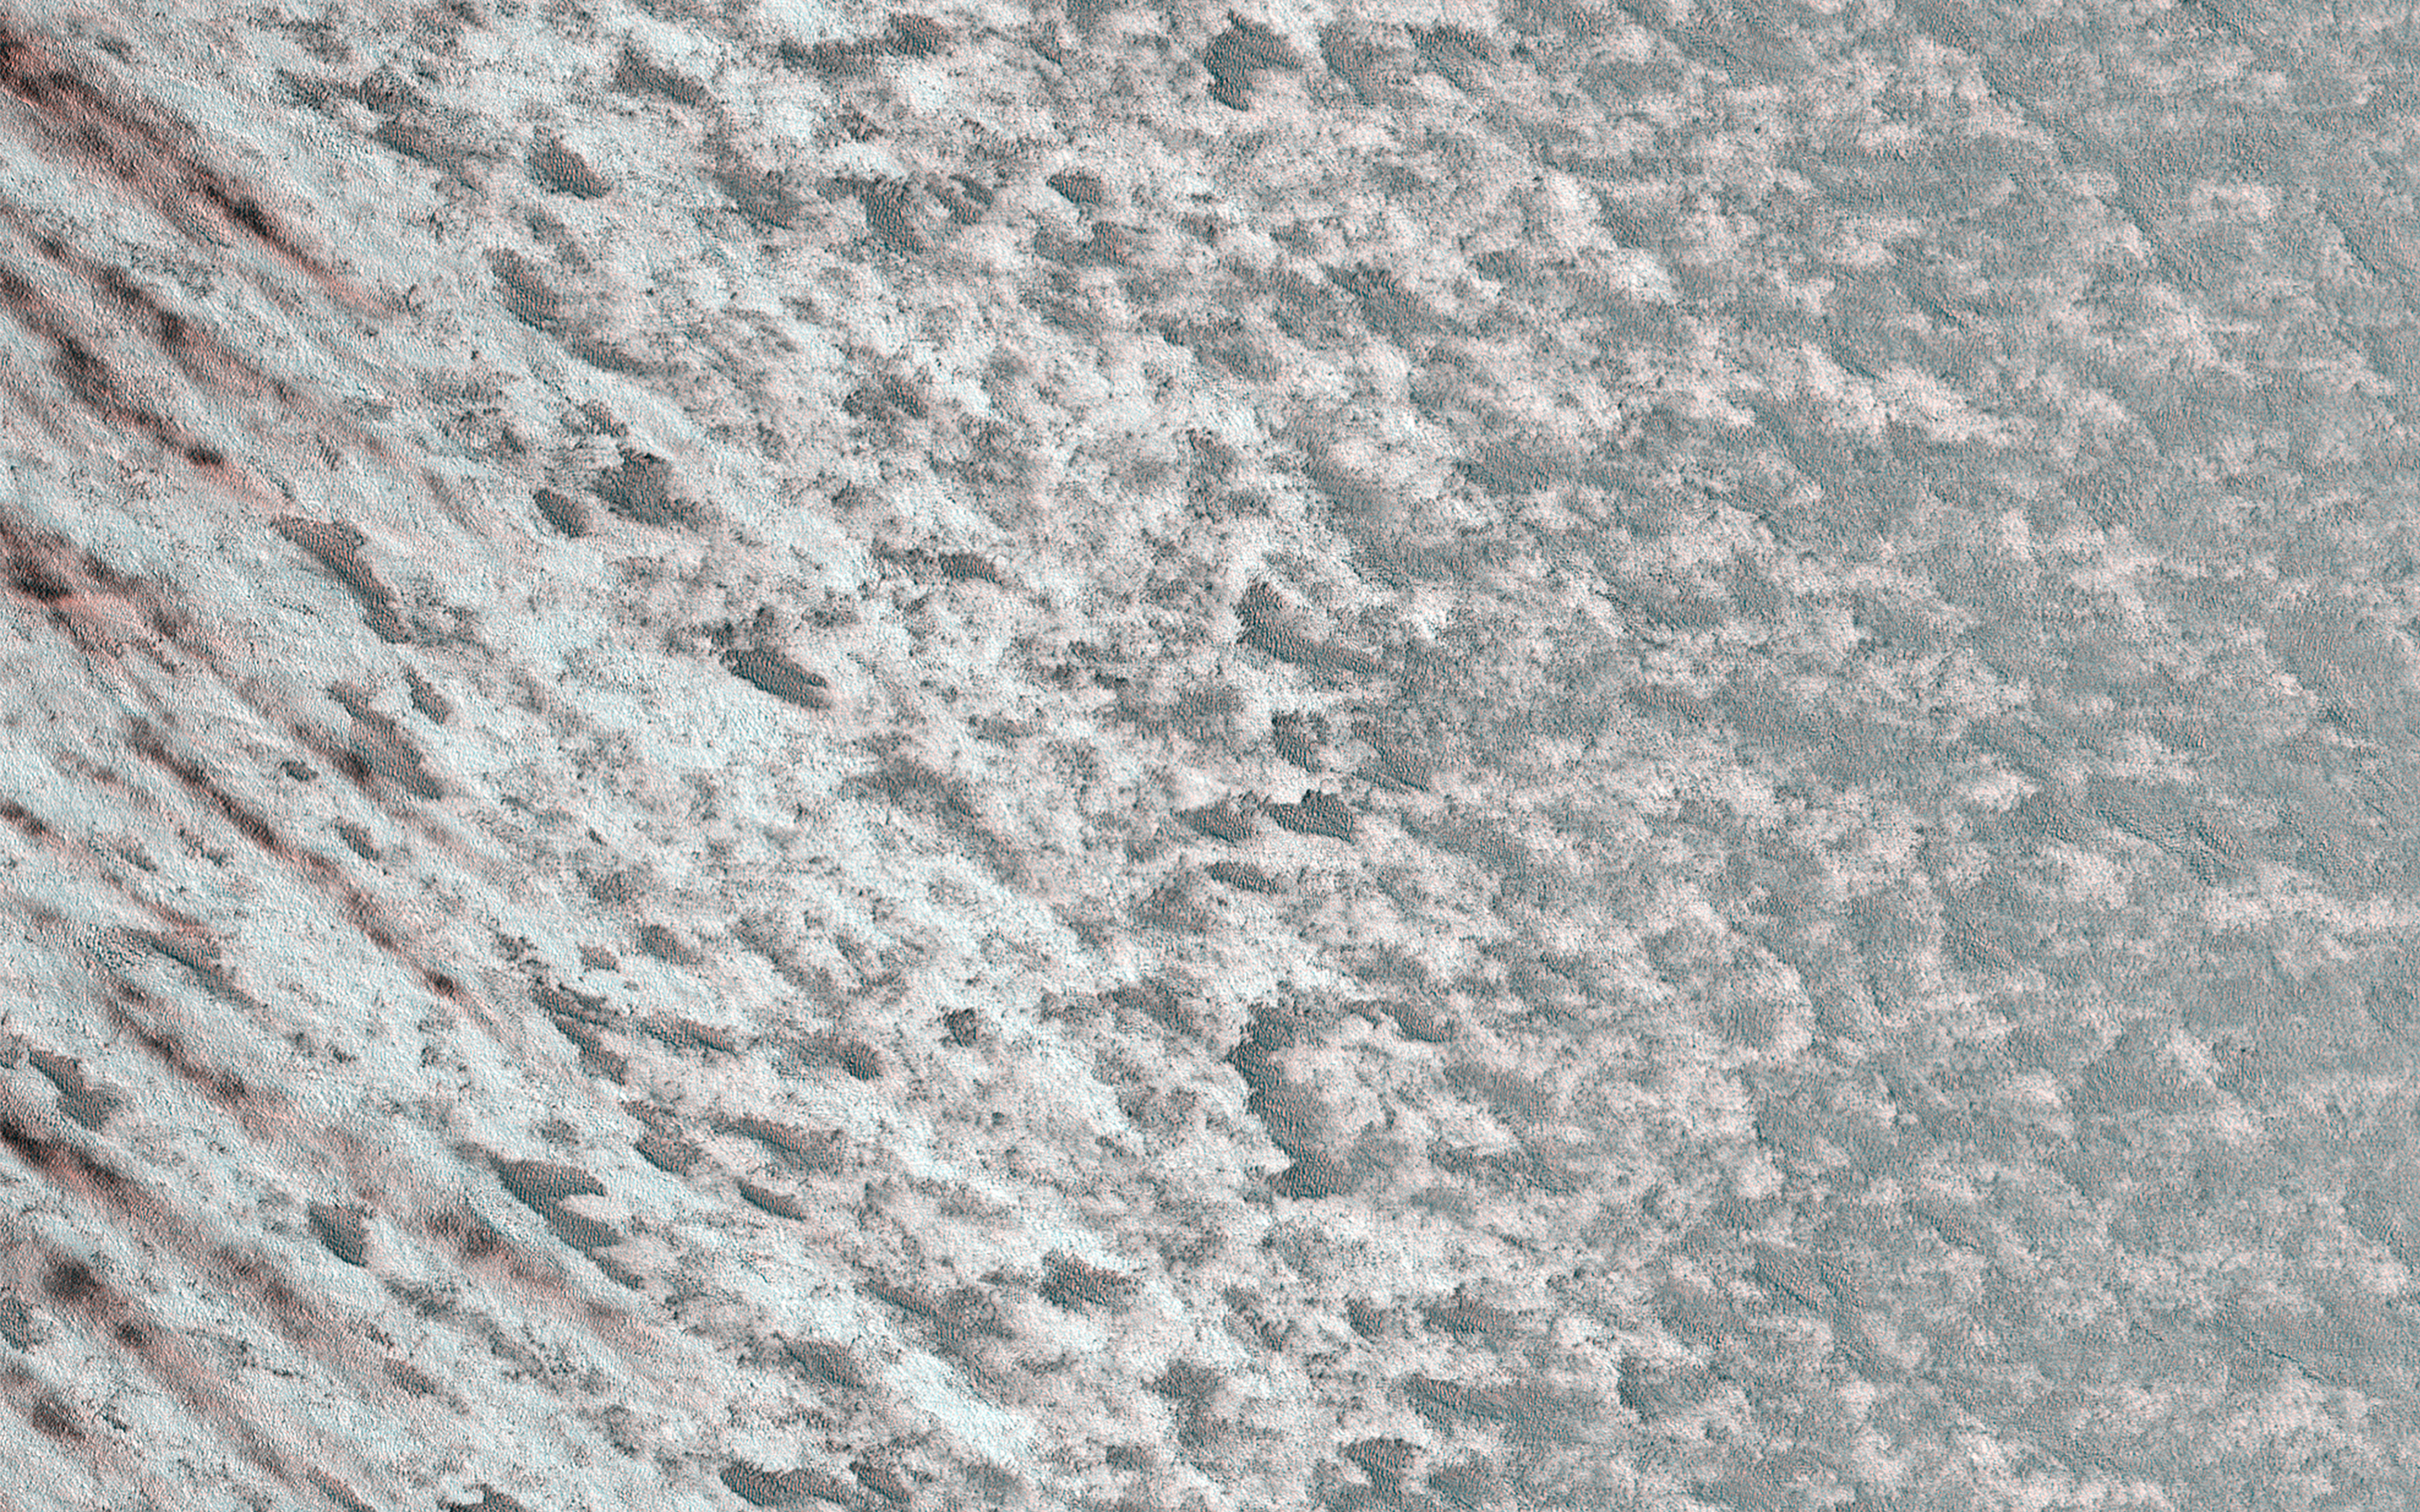

Rapid Changes on the North Polar Cap

The purpose of this sequence of images is to understand rapid albedo (brightness) changes seen at this time of year (late northern summer) on the Martian polar cap.

Our cutout is an animation that is a comparison with an image acquired just 5 days earlier from this one. Changes in relative brightness are apparent between the observations. It is not immediately obvious what is causing the changes, but the linear patterns suggest that wind is playing a role.

The map is projected here at a scale of 50 centimeters (19.7 inches) per pixel. (The original image scale is 63.4 centimeters [25.0 inches] per pixel [with 2 x 2 binning]; objects on the order of 190 centimeters [74.8 inches] across are resolved.) North is up.

The University of Arizona, in Tucson, operates HiRISE, which was built by Ball Aerospace & Technologies Corp., in Boulder, Colorado. NASA’s Jet Propulsion Laboratory, a division of Caltech in Pasadena, California, manages the Mars Reconnaissance Orbiter Project for NASA’s Science Mission Directorate, Washington.

Credit: NASA/JPL-Caltech/University of Arizona